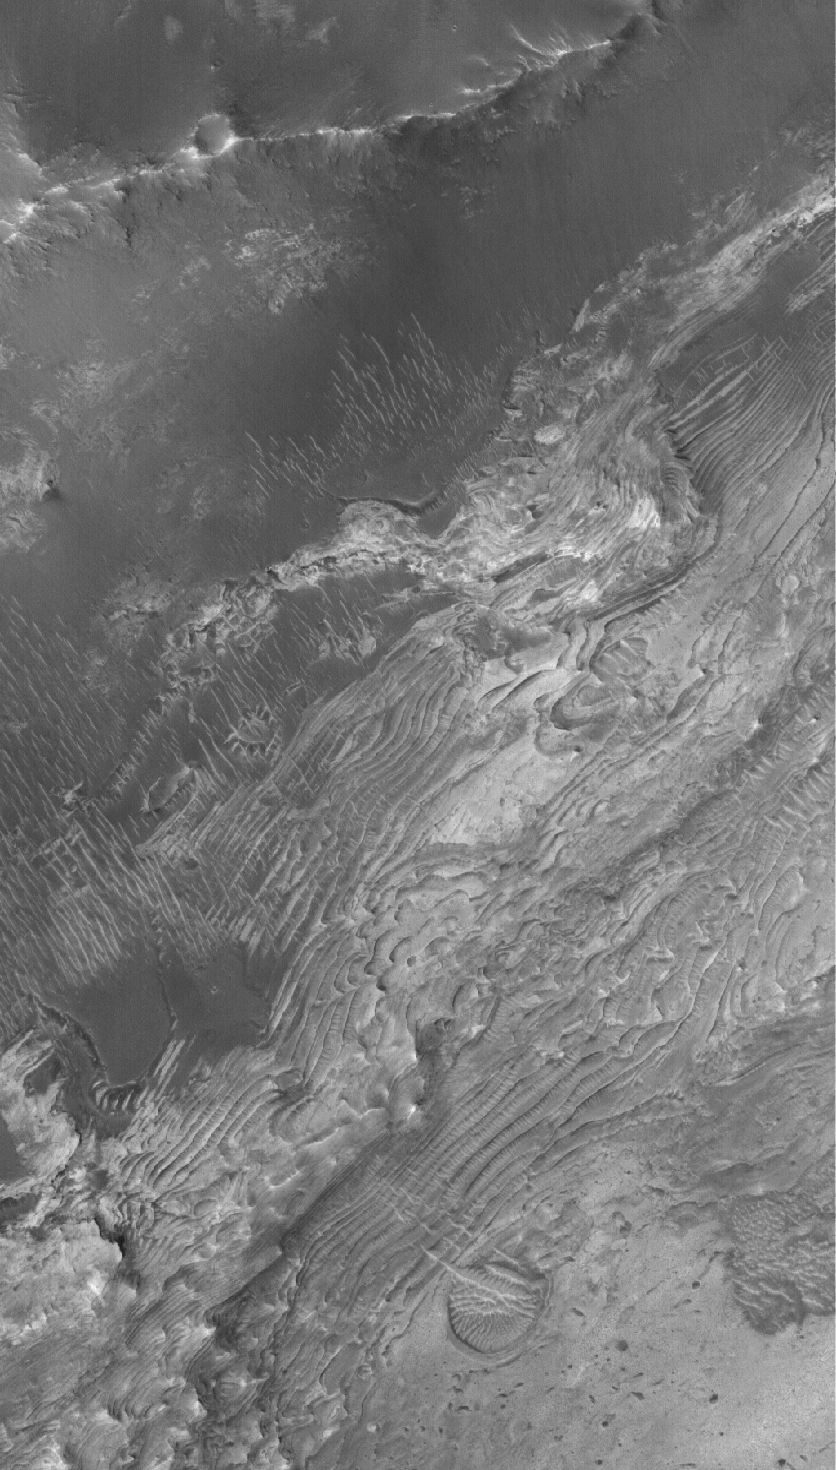

Sedimentary Rocks

6 November 2005
This Mars Global Surveyor (MGS) Mars Orbiter Camera (MOC) image shows outcrops of sedimentary rocks in a crater located just north of the Sinus Meridiani region. Perhaps the crater was once the site of a martian lake.

Location near: 2.9°N, 359.0°W
Image width: width: ~3 km (~1.9 mi)
Illumination from: lower left
Season: Northern Autumn

Credit: NASA/JPL/Malin Space Science Systems